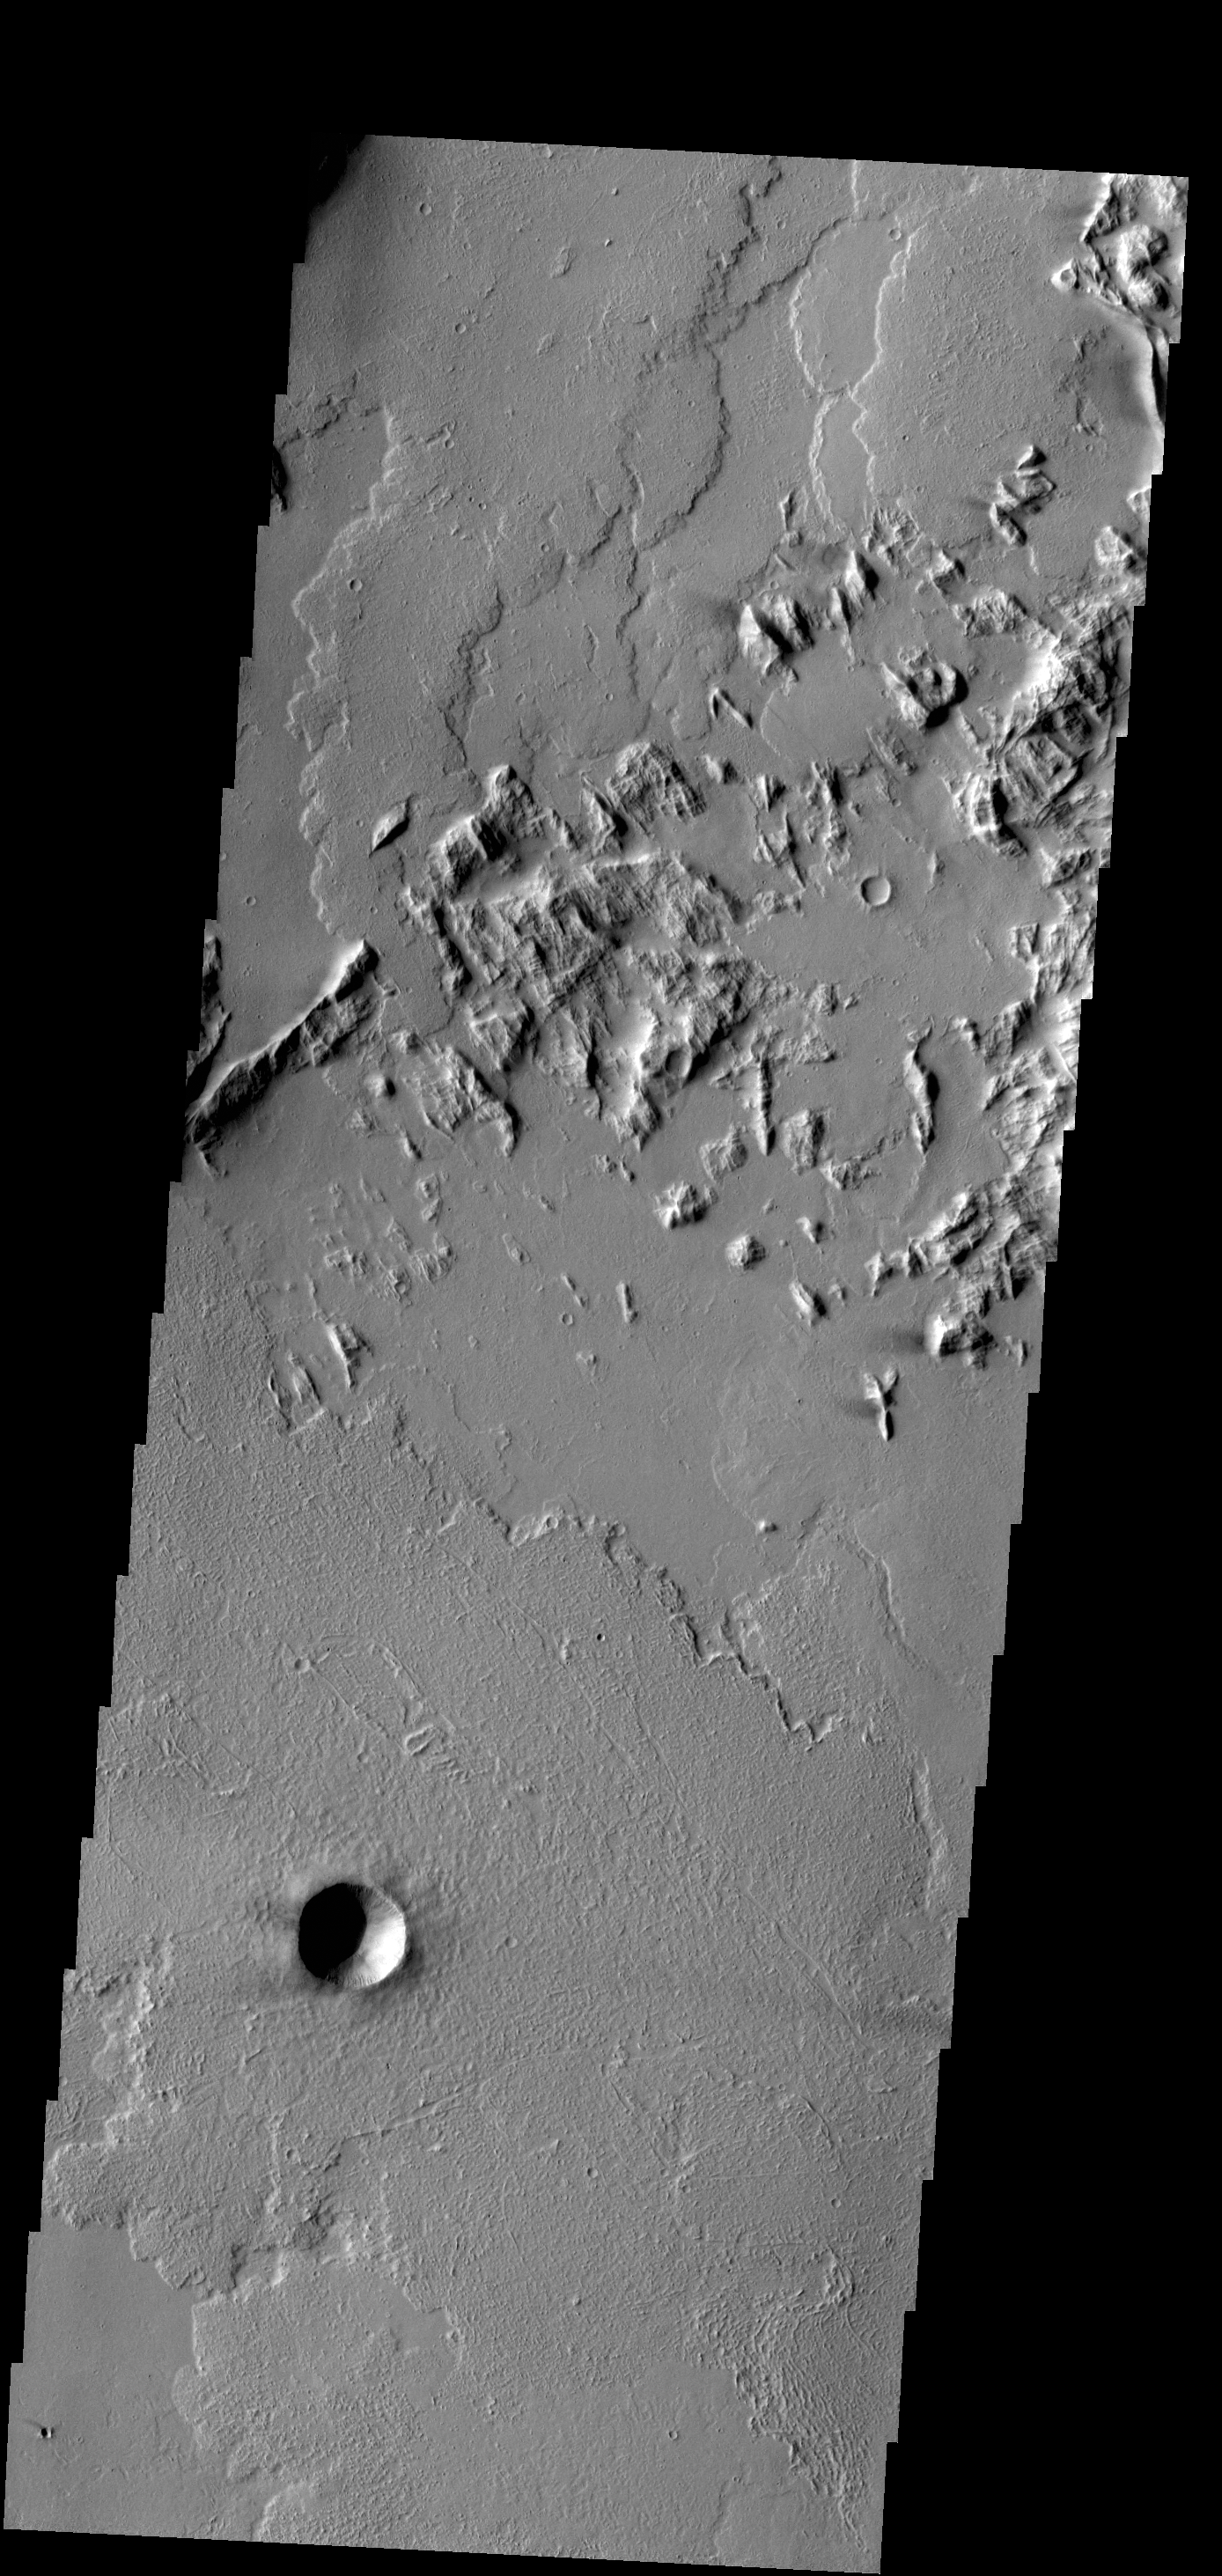

Lava End

This VIS image located southwest of Olympus Mons, shows the end of a lava flow that has flowed between the hills at the upper left portion of the image.

Credit: NASA/JPL-Caltech/ASU